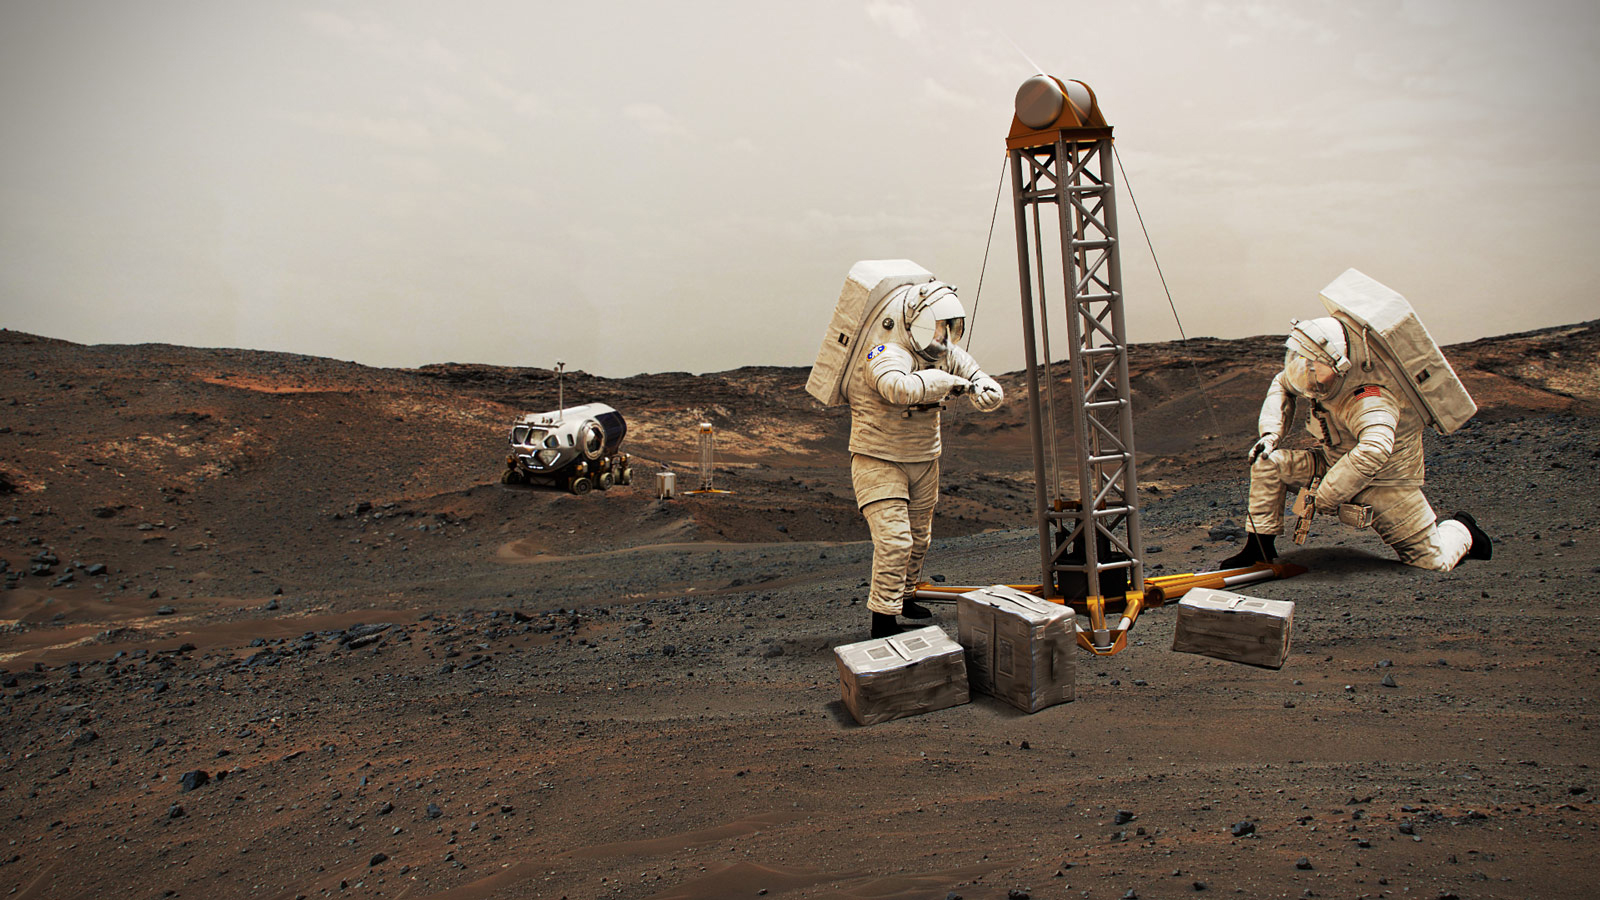

NASA Astronauts on Mars (Illustration)

NASA astronauts on Mars in this illustration.

Credit: NASA